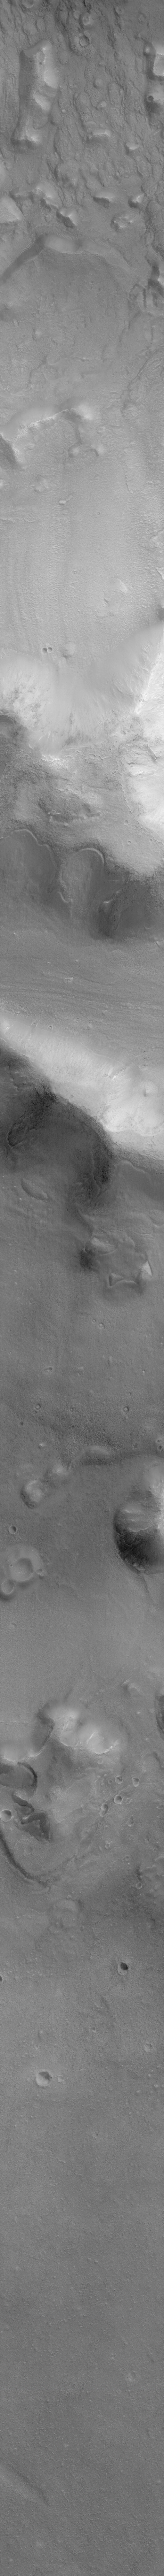

Cydonia: Two Years Later

The recent motion picture, “Mission to Mars,” takes as part of its premise that certain features in the Cydonia region of Mars were constructed as monuments by ancient Martians. This idea–widely popularized in books, magazines, tabloids and other news/infotainment media–has its origin in the chance observation (in 1976) by one of the Viking Orbiter spacecraft of a face-like hill. On April 5, 1998, the Mars Global Surveyor (MGS) spacecraft performed a specially-planned maneuver to photograph the “Face on Mars.” Having successfully imaged the “Face” on its first attempt, two additional maneuvers were used to observe other purported “artificial” features: the “City” (a cluster of small mountains west-southwest of the “Face”) and the “City Square” (a group of four small hills surrounded by the larger mountains of the “City”). These special observations occurred during the Science Phasing Orbits period of the MGS mission, while the spacecraft was in a 12 hour, elliptical orbit. A year later, in March 1999, MGS attained its final, circular, polar Mapping Orbit, from which it has now subsequently observed the planet for a year. During this year of mapping, the Mars Orbiter Camera (MOC) has continued to make observations within the Cydonia region whenever the MGS spacecraft has flown over that area.

The above figure shows the location of all high resolution (narrow angle) MOC images of the Cydonia region that have been obtained to date, including the first three taken in 1998 (PIA01240, PIA01241, AND PIA01440). These images are superimposed upon a mosaic of Viking images taken during the 1970’s. Images acquired during the Science Phasing Orbit period of 1998 slant from bottom left to top right; Mapping Phase images (from 1999 and 2000) slant from lower right to upper left. Owing to the nature of the orbit, and in particular to the limitations on controlling the location of the orbit, the longitudinal distribution of images (left/right in the images above) is distinctly non-uniform. An attempt to take a picture of a portion of the “Face” itself in mid-February 2000 was foiled when the MGS spacecraft experienced a sequencing error and most of that day’s data were not returned to Earth. Only the first 97 lines were received; the image’s planned footprint is shown as a dashed box. This image is one in a series of eight.

Credit: NASA/JPL/MSSS